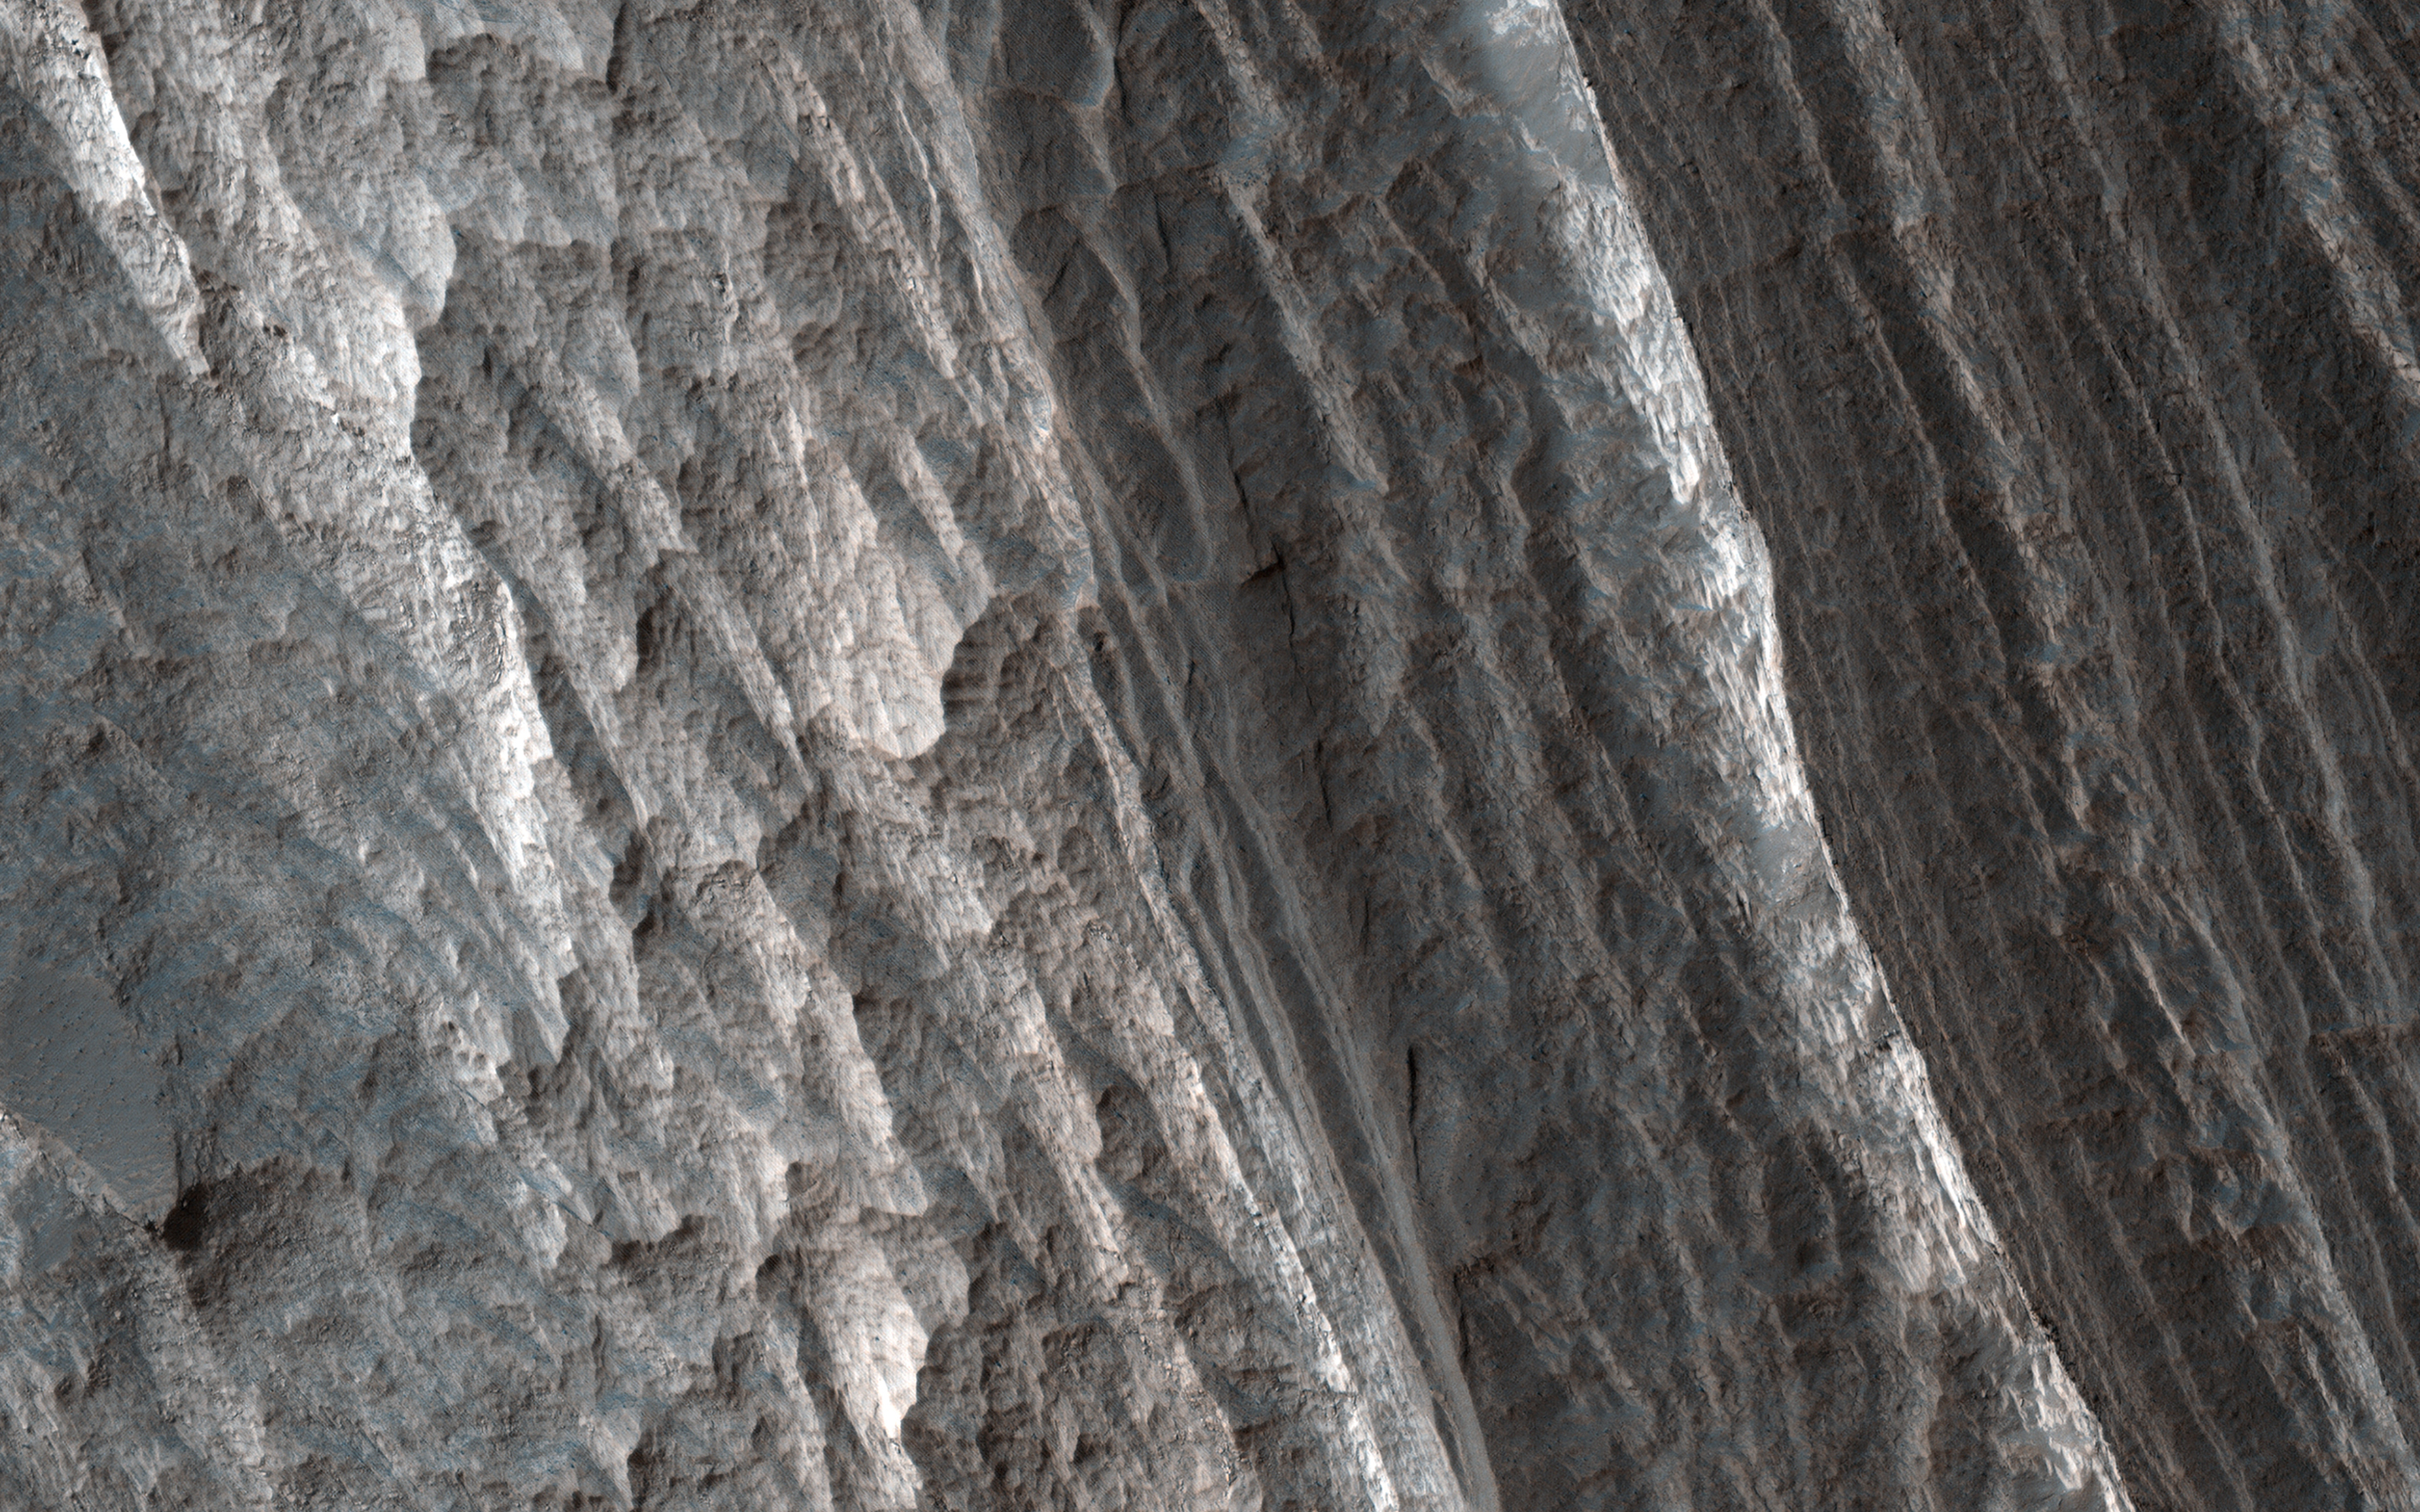

When Did the Light-Toned Layers Form?

Light-toned layered deposits are found throughout central Valles Marineris. Most of the deposits tend to be towards the center of the depressions, away from the walls that define our solar system’s largest canyon.

In this image of northwestern Candor Chasma, the light-toned layered deposits are adjacent to the walls. If the deposits are on top of the walls, then we know they were laid down after the chasma had already formed. However, if they are outcropping from within the walls, then they are older deposits that pre-date the chasma’s formation.

Determining when the light-toned layered deposits formed is important for understanding the geologic history of Valles Marineris, especially because these deposits are hydrated and most likely formed in the presence of liquid water.

The map is projected here at a scale of 25 centimeters (9.8 inches) per pixel. (The original image scale is 26.6 centimeters [10.5 inches] per pixel [with 1 x 1 binning]; objects on the order of 53.3 centimeters [21.0 inches] across are resolved.) North is up.

The University of Arizona, in Tucson, operates HiRISE, which was built by Ball Aerospace & Technologies Corp., in Boulder, Colorado. NASA’s Jet Propulsion Laboratory, a division of Caltech in Pasadena, California, manages the Mars Reconnaissance Orbiter Project for NASA’s Science Mission Directorate, Washington.

Credit: NASA/JPL-Caltech/University of Arizona